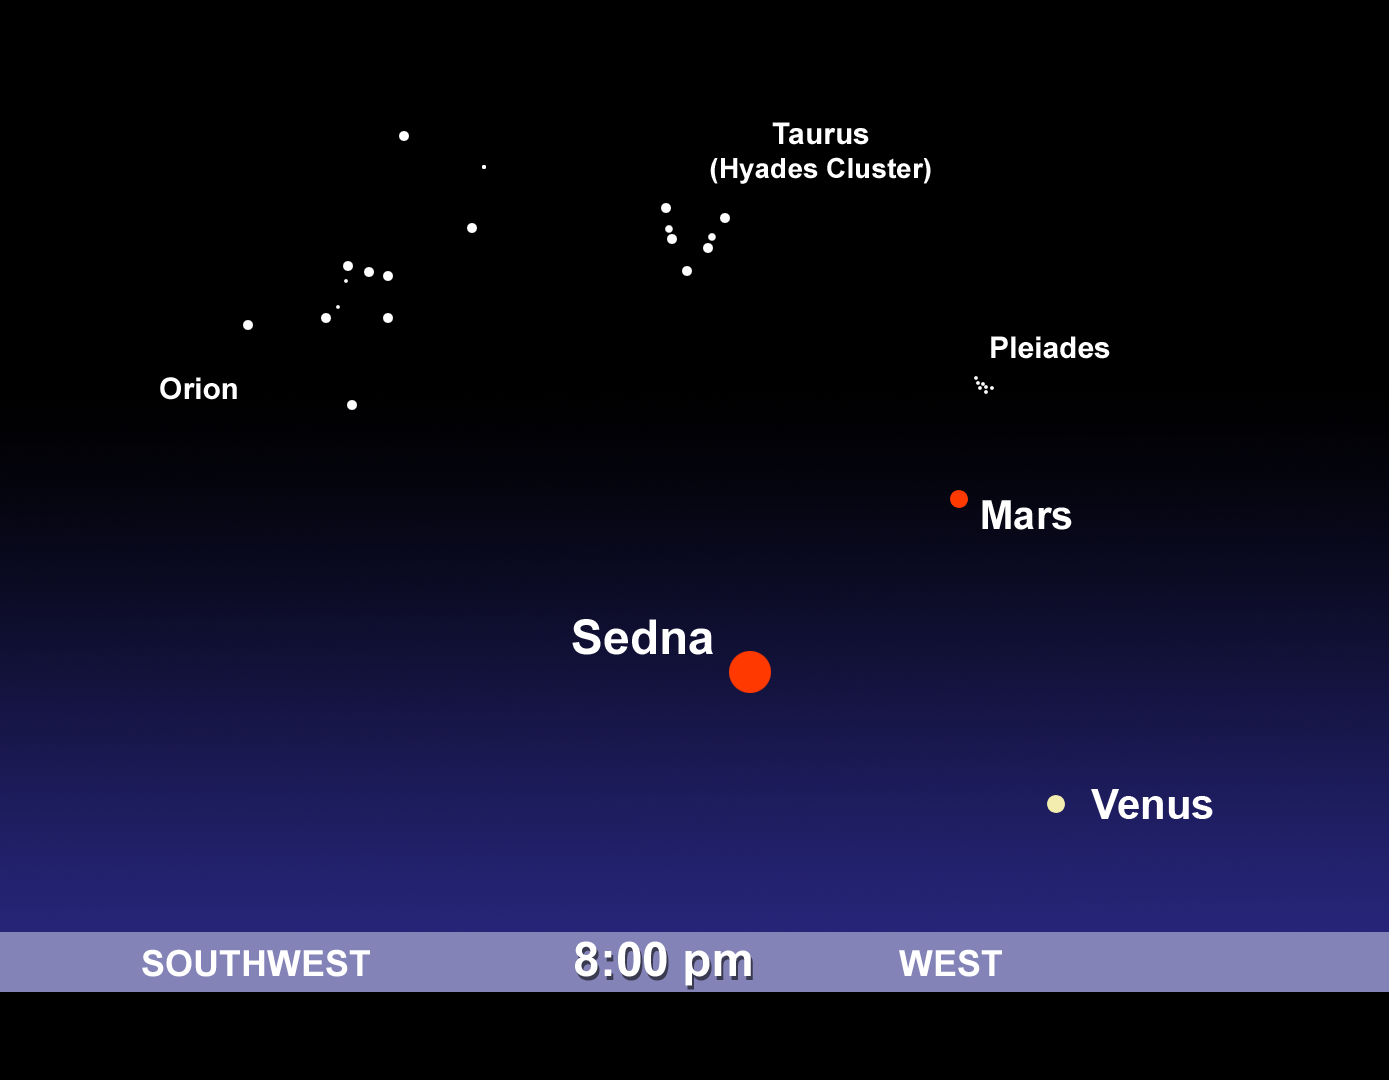

Sedna's Night Sky Location

This view shows where the newly discovered planet-like body, dubbed "Sedna," would lie in the evening skies at around 8:00 p.m. Pacific Standard Time on the date its discovery was announced (March 15, 2004). It was located in the constellation of Cetus and formed a triangle with Mars and Venus in the direction of the setting Sun. Sedna is so faint, however, that it can not be seen with the naked eye, or with telescopes typically used by amateur astronomers.

Credit: NASA/JPL-Caltech/H. Kline (JPL)